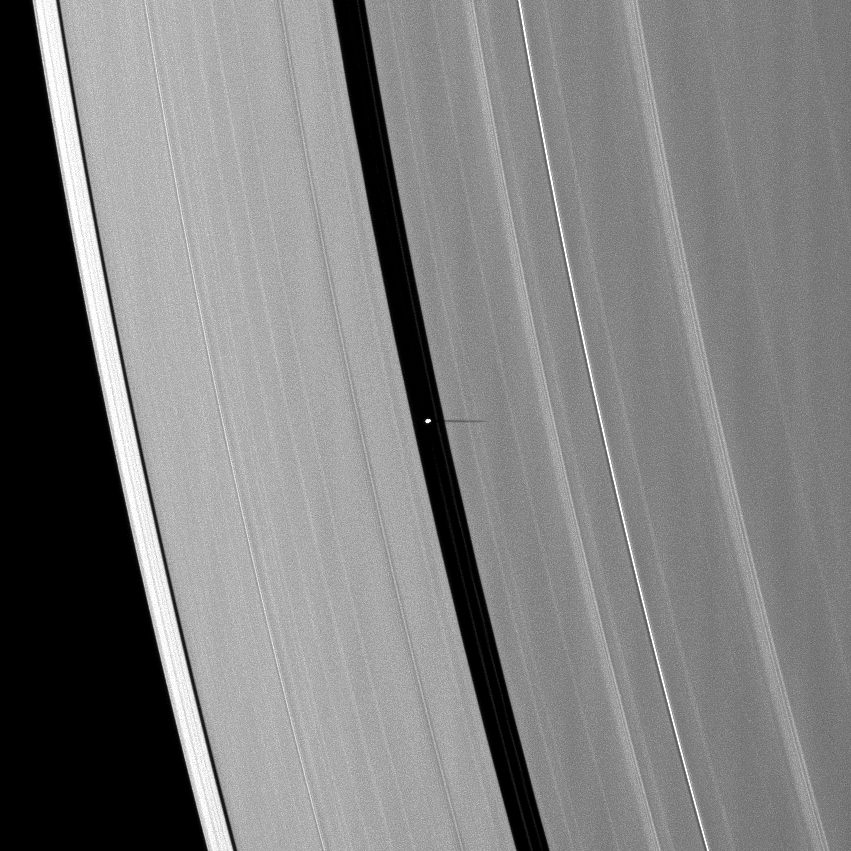

Pan’s Short Shadow

The small moon Pan casts a short shadow on Saturn’s A ring in this image taken as the planet approached its August 2009 equinox.

Pan (28 kilometers, or 17 miles across) orbits in the Encke Gap of the A ring. The novel illumination geometry that accompanies equinox lowers the sun’s angle to the ringplane, significantly darkens the rings, and causes out-of-plane structures to look anomalously bright and cast shadows across the rings. These scenes are possible only during the few months before and after Saturn’s equinox, which occurs only once in about 15 Earth years. Before and after equinox, Cassini’s cameras have spotted not only the predictable shadows of some of Saturn’s moons (see PIA11657), but also the shadows of newly revealed vertical structures in the rings themselves (see PIA11665).

This view looks toward the northern, unilluminated side of the rings from about 53 degrees above the ringplane.

The image was taken in visible light with the Cassini spacecraft narrow-angle camera on June 1, 2009. The view was acquired at a distance of approximately 1.7 million kilometers (1.1 million miles) from Pan. Image scale is 10 kilometers (6 miles) per pixel.

The Cassini-Huygens mission is a cooperative project of NASA, the European Space Agency and the Italian Space Agency. The Jet Propulsion Laboratory, a division of the California Institute of Technology in Pasadena, manages the mission for NASA’s Science Mission Directorate, Washington, D.C. The Cassini orbiter and its two onboard cameras were designed, developed and assembled at JPL. The imaging operations center is based at the Space Science Institute in Boulder, Colo.

Credit: NASA/JPL/Space Science Institute